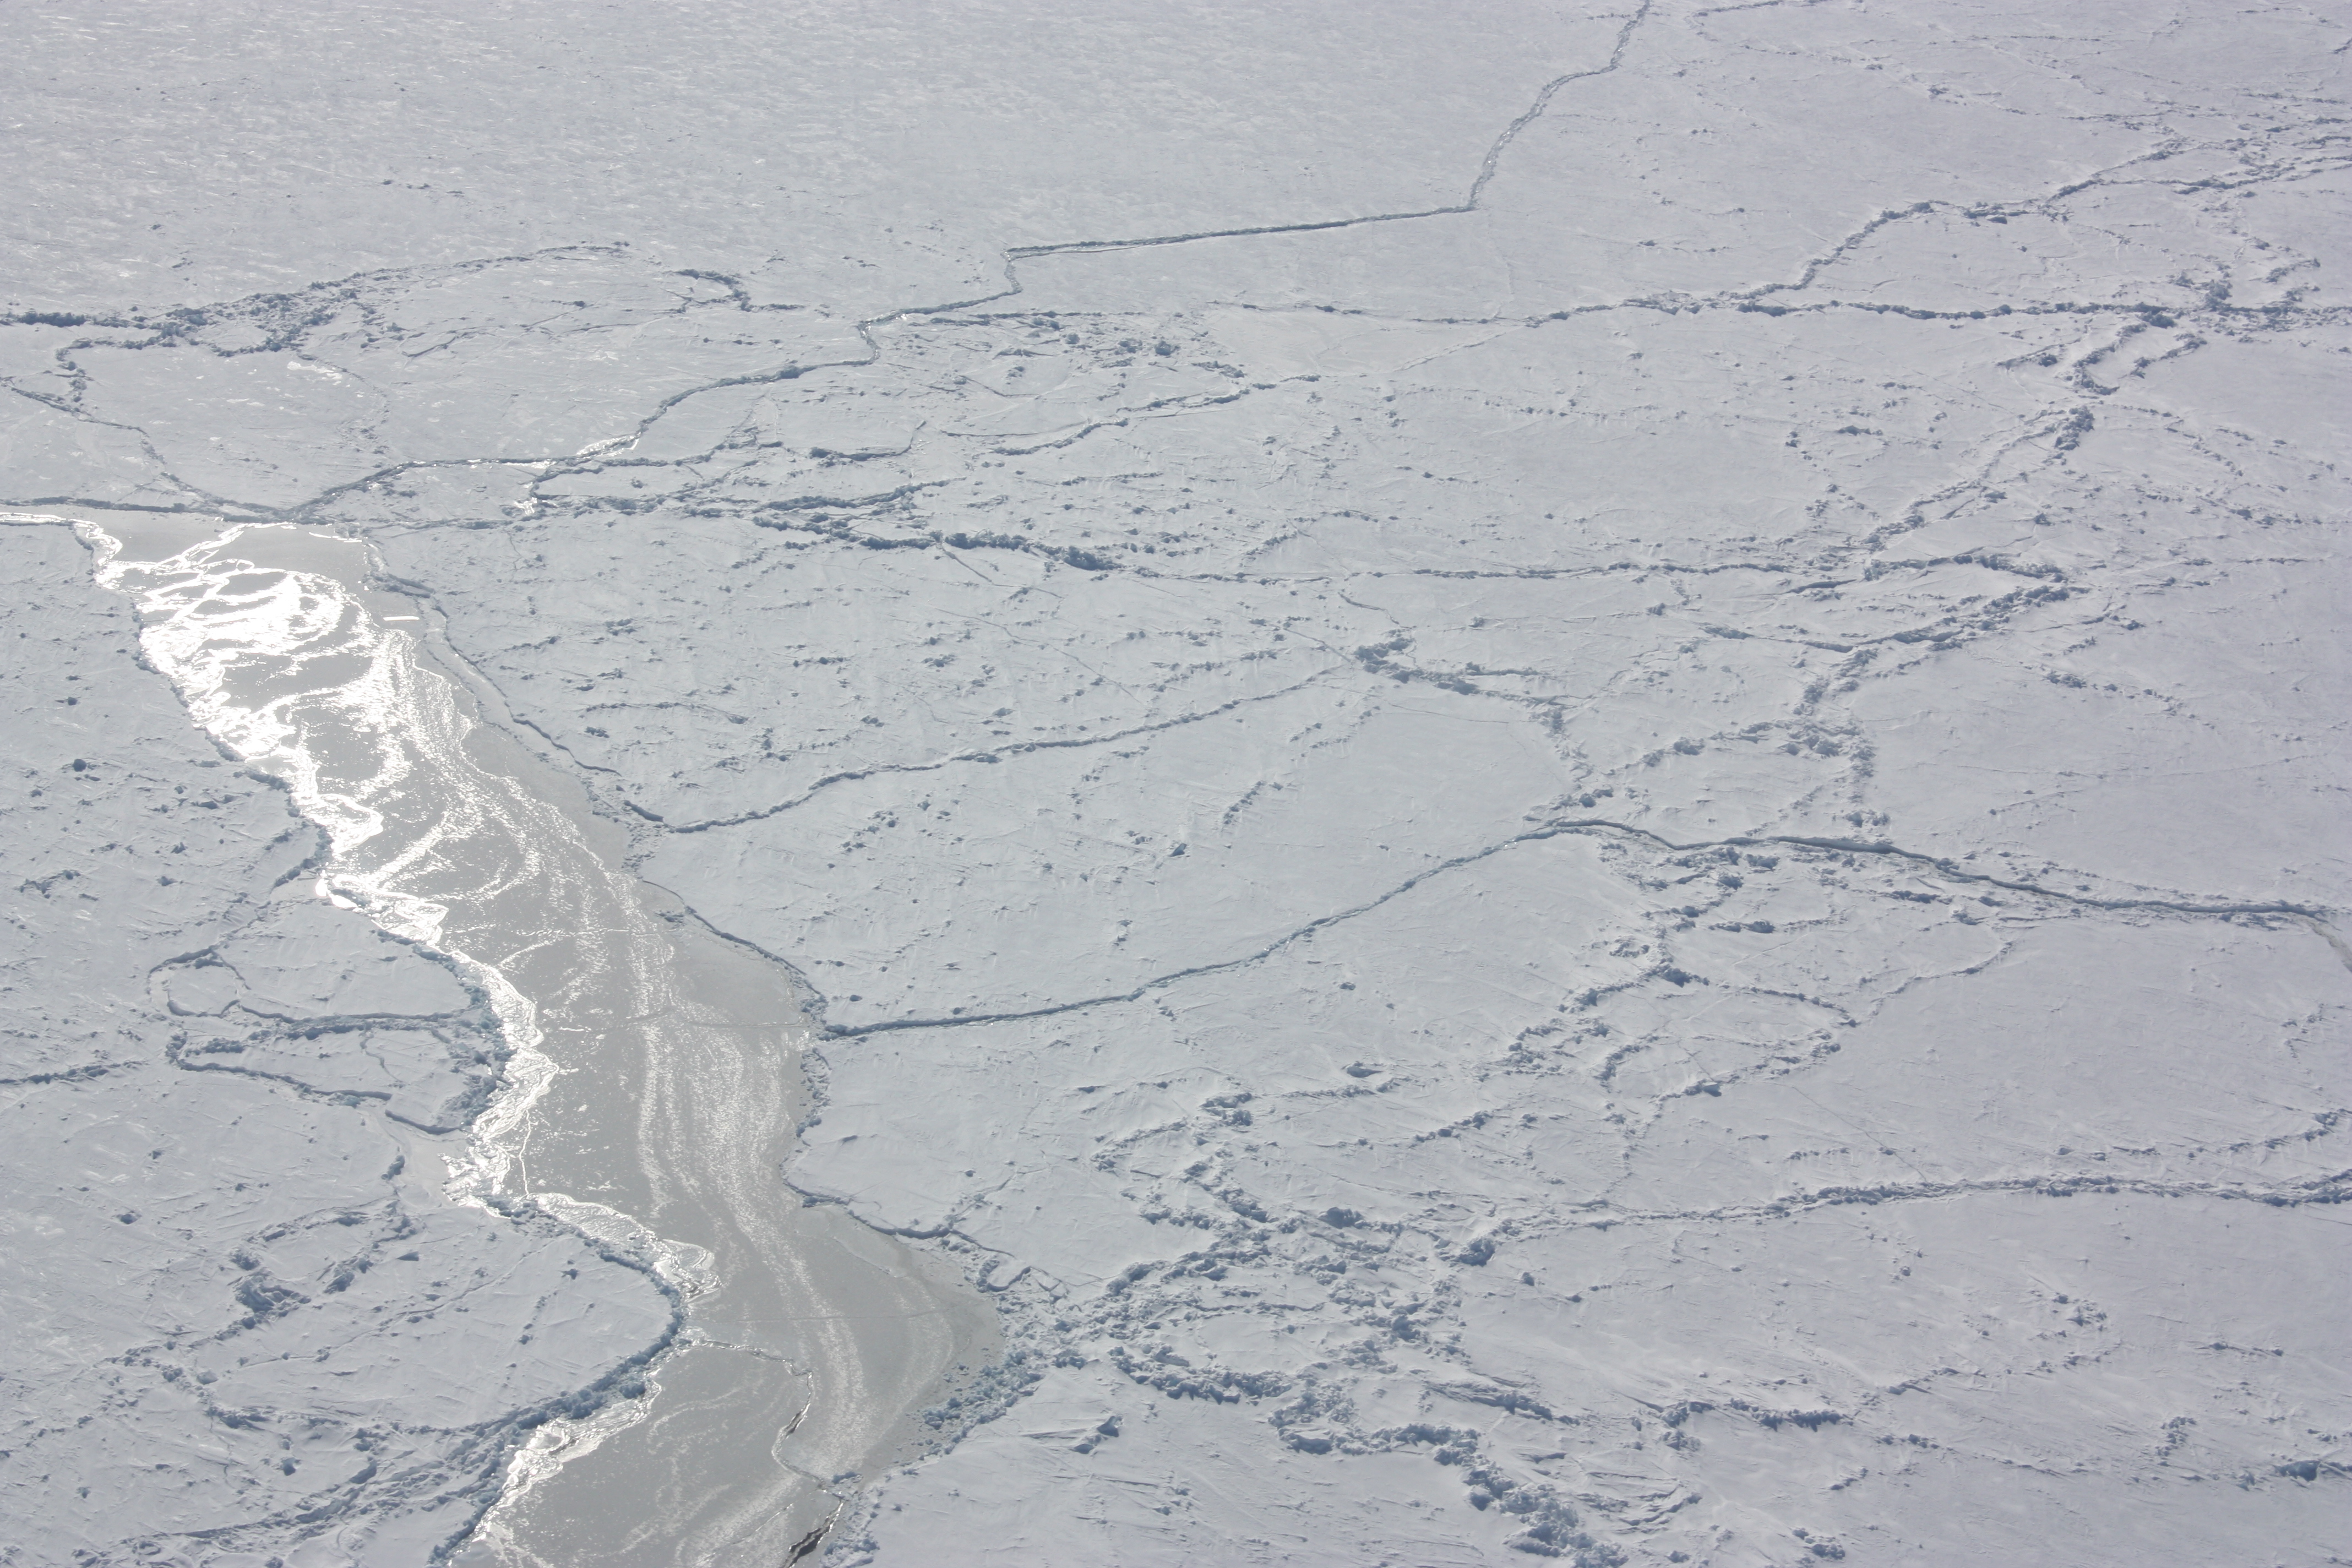

Sunlight off the ice

Sunlight reflecting off of ice in the Bellingshausen Sea on Oct. 19, 2012. NASA's Operation IceBridge is an airborne science mission to study Earth's polar ice.

Credit: NASA / George Hale